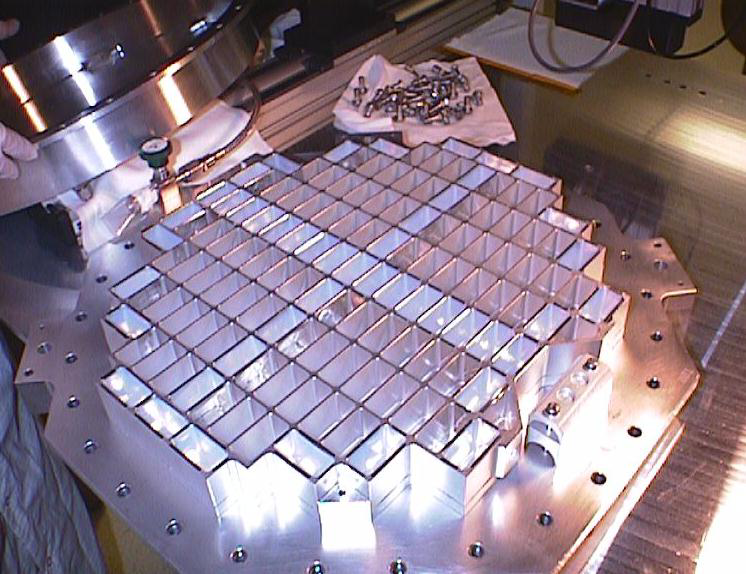

Dust Collector with Aerogel

The aerogel dust collector, an instrument aboard the Stardust spacecraft.

Credit: NASA/JPL